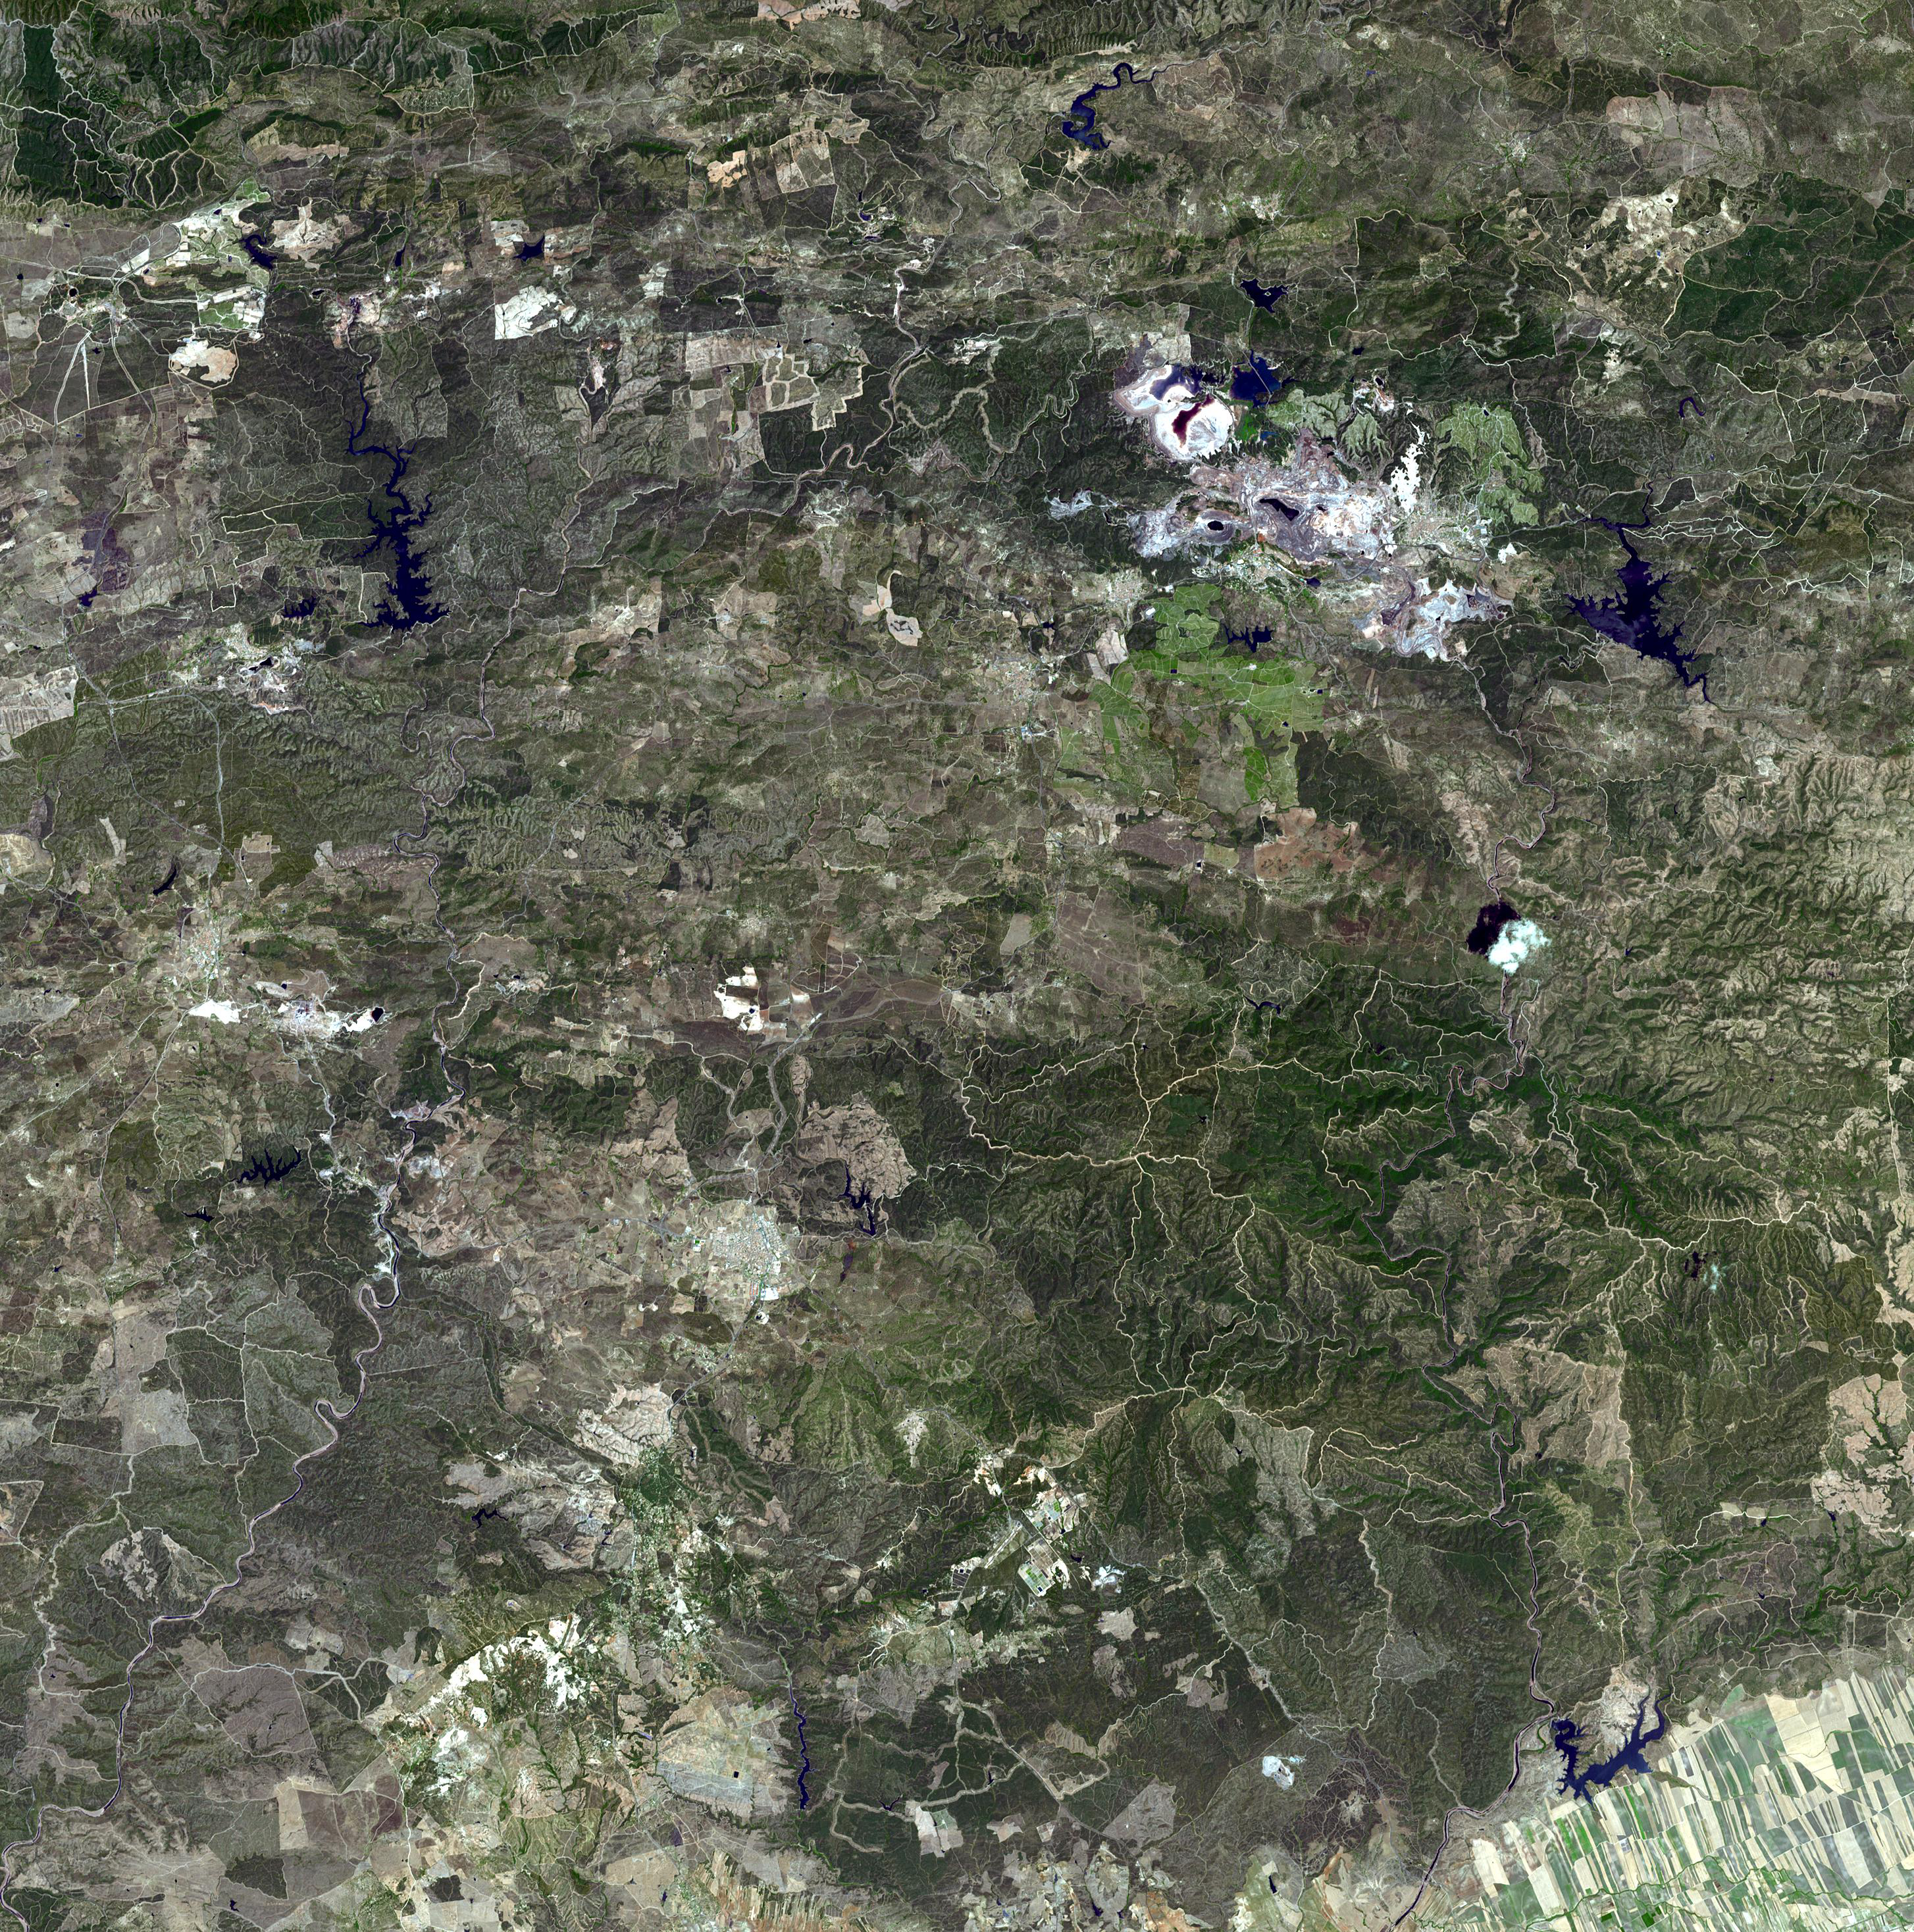

Rio Tinto, Spain

Originally released on August 23, 2010.

The Rio Tinto (red river in English) is a river in southwestern Spain that originates in the Sierra Morena mountains of Andalusia. It flows generally south-southwest, reaching the Gulf of Càdiz at Huelva. Since ancient times, a site along the river has been mined for copper, silver, gold, and other minerals. In approximately 3,000 BCE, Iberians and Tartessians began mining the site, followed by the Phoenicians, Greeks, Romans, Visigoths, and Moors. After a period of abandonment, the mines were rediscovered in 1556 and the Spanish government began operating them once again in 1724. As a result of the mining, RÃo Tinto is notable for being very acidic (pH 2) and its deep reddish hue is due to iron dissolved in the water. Acid mine drainage from the mines leads to severe environmental problems due to the heavy metal concentrations in the river. In 1873, the multinational Rio Tinto Company was formed to operate the mines; by the end of the 20th century it had become one of the world’s largest mining companies, although it no longer controls the Rio Tinto mines; these are now owned by EMED Mining plc. The image was acquired July 16, 2007, covers an area of 43.5 x 43.5 km, and is located at 37.7 degrees north latitude, 6.6 degrees west longitude.

With its 14 spectral bands from the visible to the thermal infrared wavelength region and its high spatial resolution of 15 to 90 meters (about 50 to 300 feet), ASTER images Earth to map and monitor the changing surface of our planet. ASTER is one of five Earth-observing instruments launched Dec. 18, 1999, on NASA’s Terra spacecraft. The instrument was built by Japan’s Ministry of Economy, Trade and Industry. A joint U.S./Japan science team is responsible for validation and calibration of the instrument and the data products.

The broad spectral coverage and high spectral resolution of ASTER provides scientists in numerous disciplines with critical information for surface mapping and monitoring of dynamic conditions and temporal change. Example applications are: monitoring glacial advances and retreats; monitoring potentially active volcanoes; identifying crop stress; determining cloud morphology and physical properties; wetlands evaluation; thermal pollution monitoring; coral reef degradation; surface temperature mapping of soils and geology; and measuring surface heat balance.

The ASTER U.S. science team is located at NASA’s Jet Propulsion Laboratory, Pasadena, Calif. The Terra mission is part of NASA’s Science Mission Directorate, Washington, D.C.

Credit: NASA/GSFC/METI/ERSDAC/JAROS, and U.S./Japan ASTER Science Team